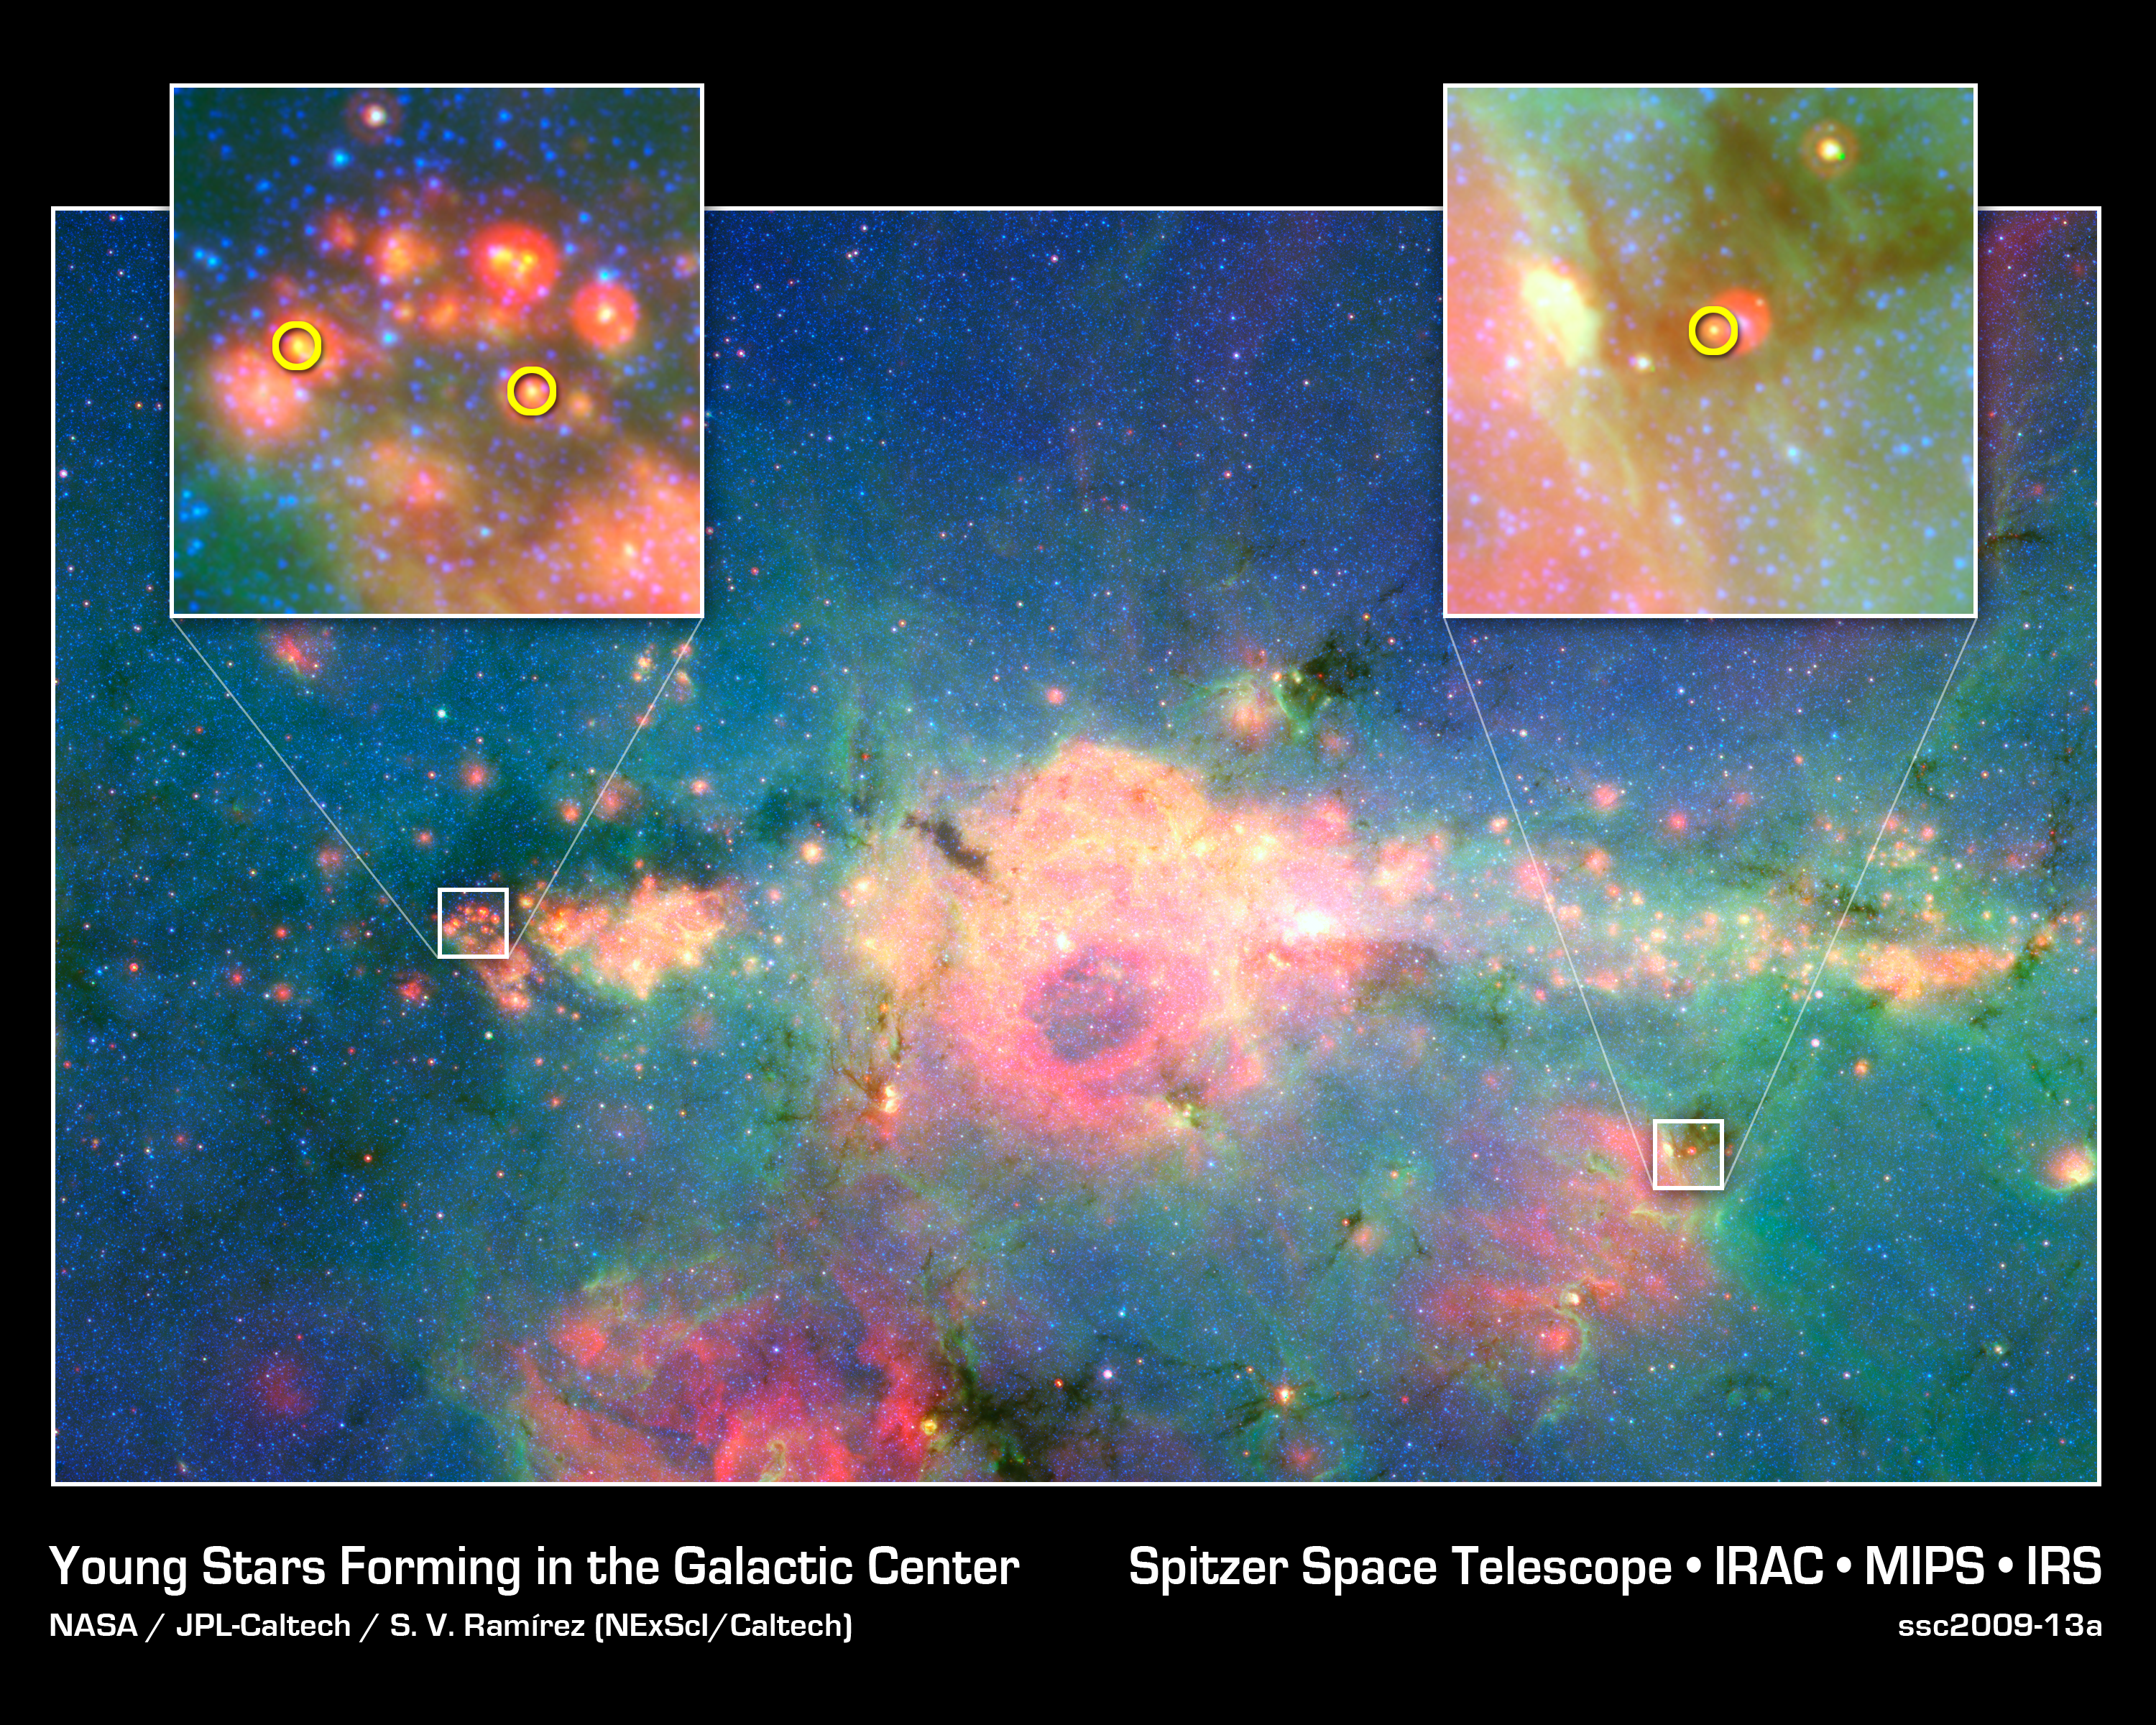

Baby Stars in Galactic Rat's Nest

This infrared image from NASA's Spitzer Space Telescope shows three baby stars in the bustling center of our Milky Way galaxy. The three stars are the first to be discovered in the region -- previous attempts to find them were unsuccessful because there is so much dust standing between us and our galaxy's core. Spitzer was able to find the newborns with its sharp infrared eyes, which can cut through dust.

The center of our galaxy is a hectic place. It's stuffed with stars, gas and dust. Astronomers have long wondered how stars can form in such chaotic circumstances. While they have known that stars are born there, they weren't able to see the stars forming until now. Astronomers plan to search for more newborn stars in the region, and ultimately learn more about stellar births at the center of the Milky Way.

Credit: NASA/JPL-Caltech/D. An (IPAC/Caltech)